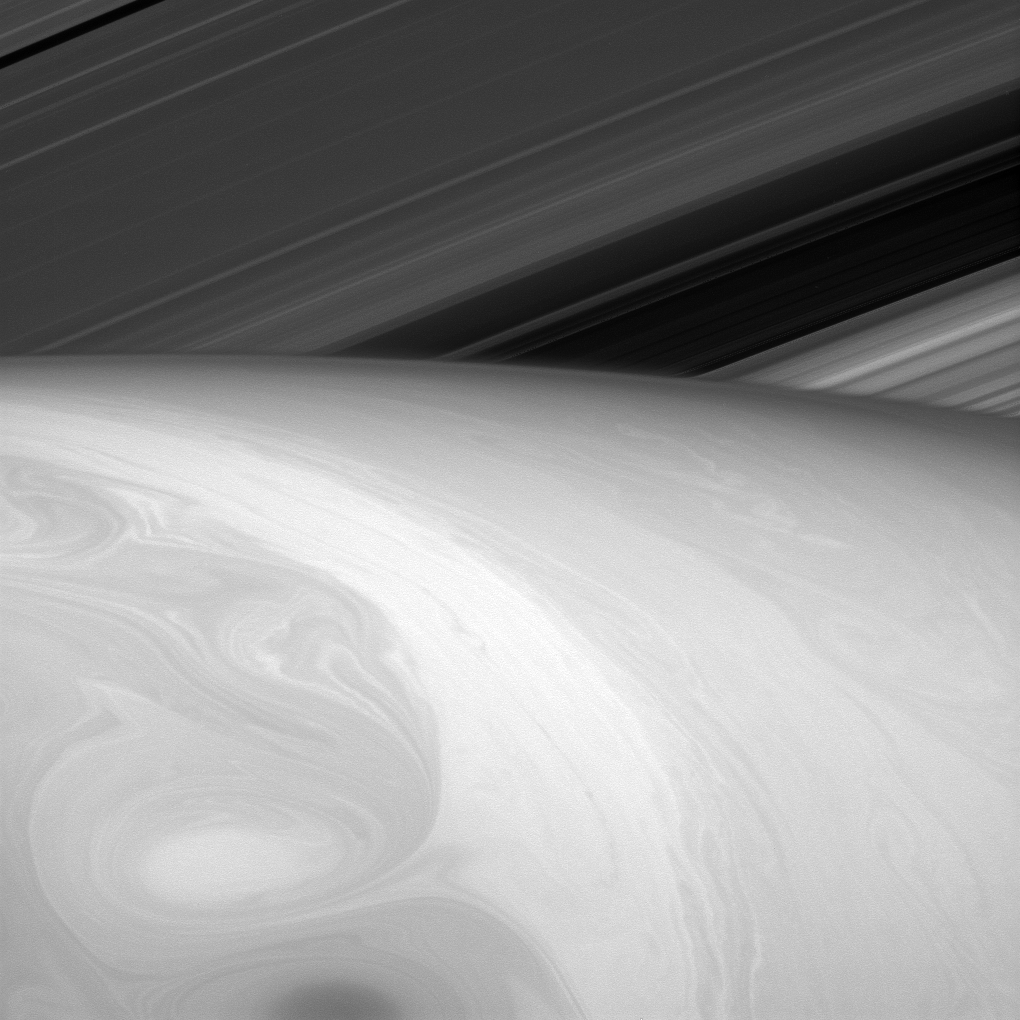

Mixing Paints

Nature is an artist, and this time she seems to have let her paints swirl together a bit.

What the viewer might perceive to be Saturn’s surface is really just the tops of its uppermost cloud layers. Everything we see is the result of fluid dynamics. Astronomers study Saturn’s cloud dynamics in part to test and improve our understanding of fluid flows. Hopefully, what we learn will be useful for understanding our own atmosphere and that of other planetary bodies.

This view looks toward the sunlit side of the rings from about 25 degrees above the ringplane. The image was taken in red light with the Cassini spacecraft narrow-angle camera on Aug. 23, 2014.

The view was obtained at a distance of approximately 1.1 million miles (1.7 million kilometers) from Saturn and at a Sun-Saturn-spacecraft, or phase, angle of 23 degrees. Image scale is 63 miles (102 kilometers) per pixel.

The Cassini-Huygens mission is a cooperative project of NASA, the European Space Agency and the Italian Space Agency. NASA’s Jet Propulsion Laboratory, a division of the California Institute of Technology in Pasadena, manages the mission for NASA’s Science Mission Directorate, Washington. The Cassini orbiter and its two onboard cameras were designed, developed and assembled at JPL. The imaging operations center is based at the Space Science Institute in Boulder, Colo.

Credit: NASA/JPL-Caltech/Space Science Institute